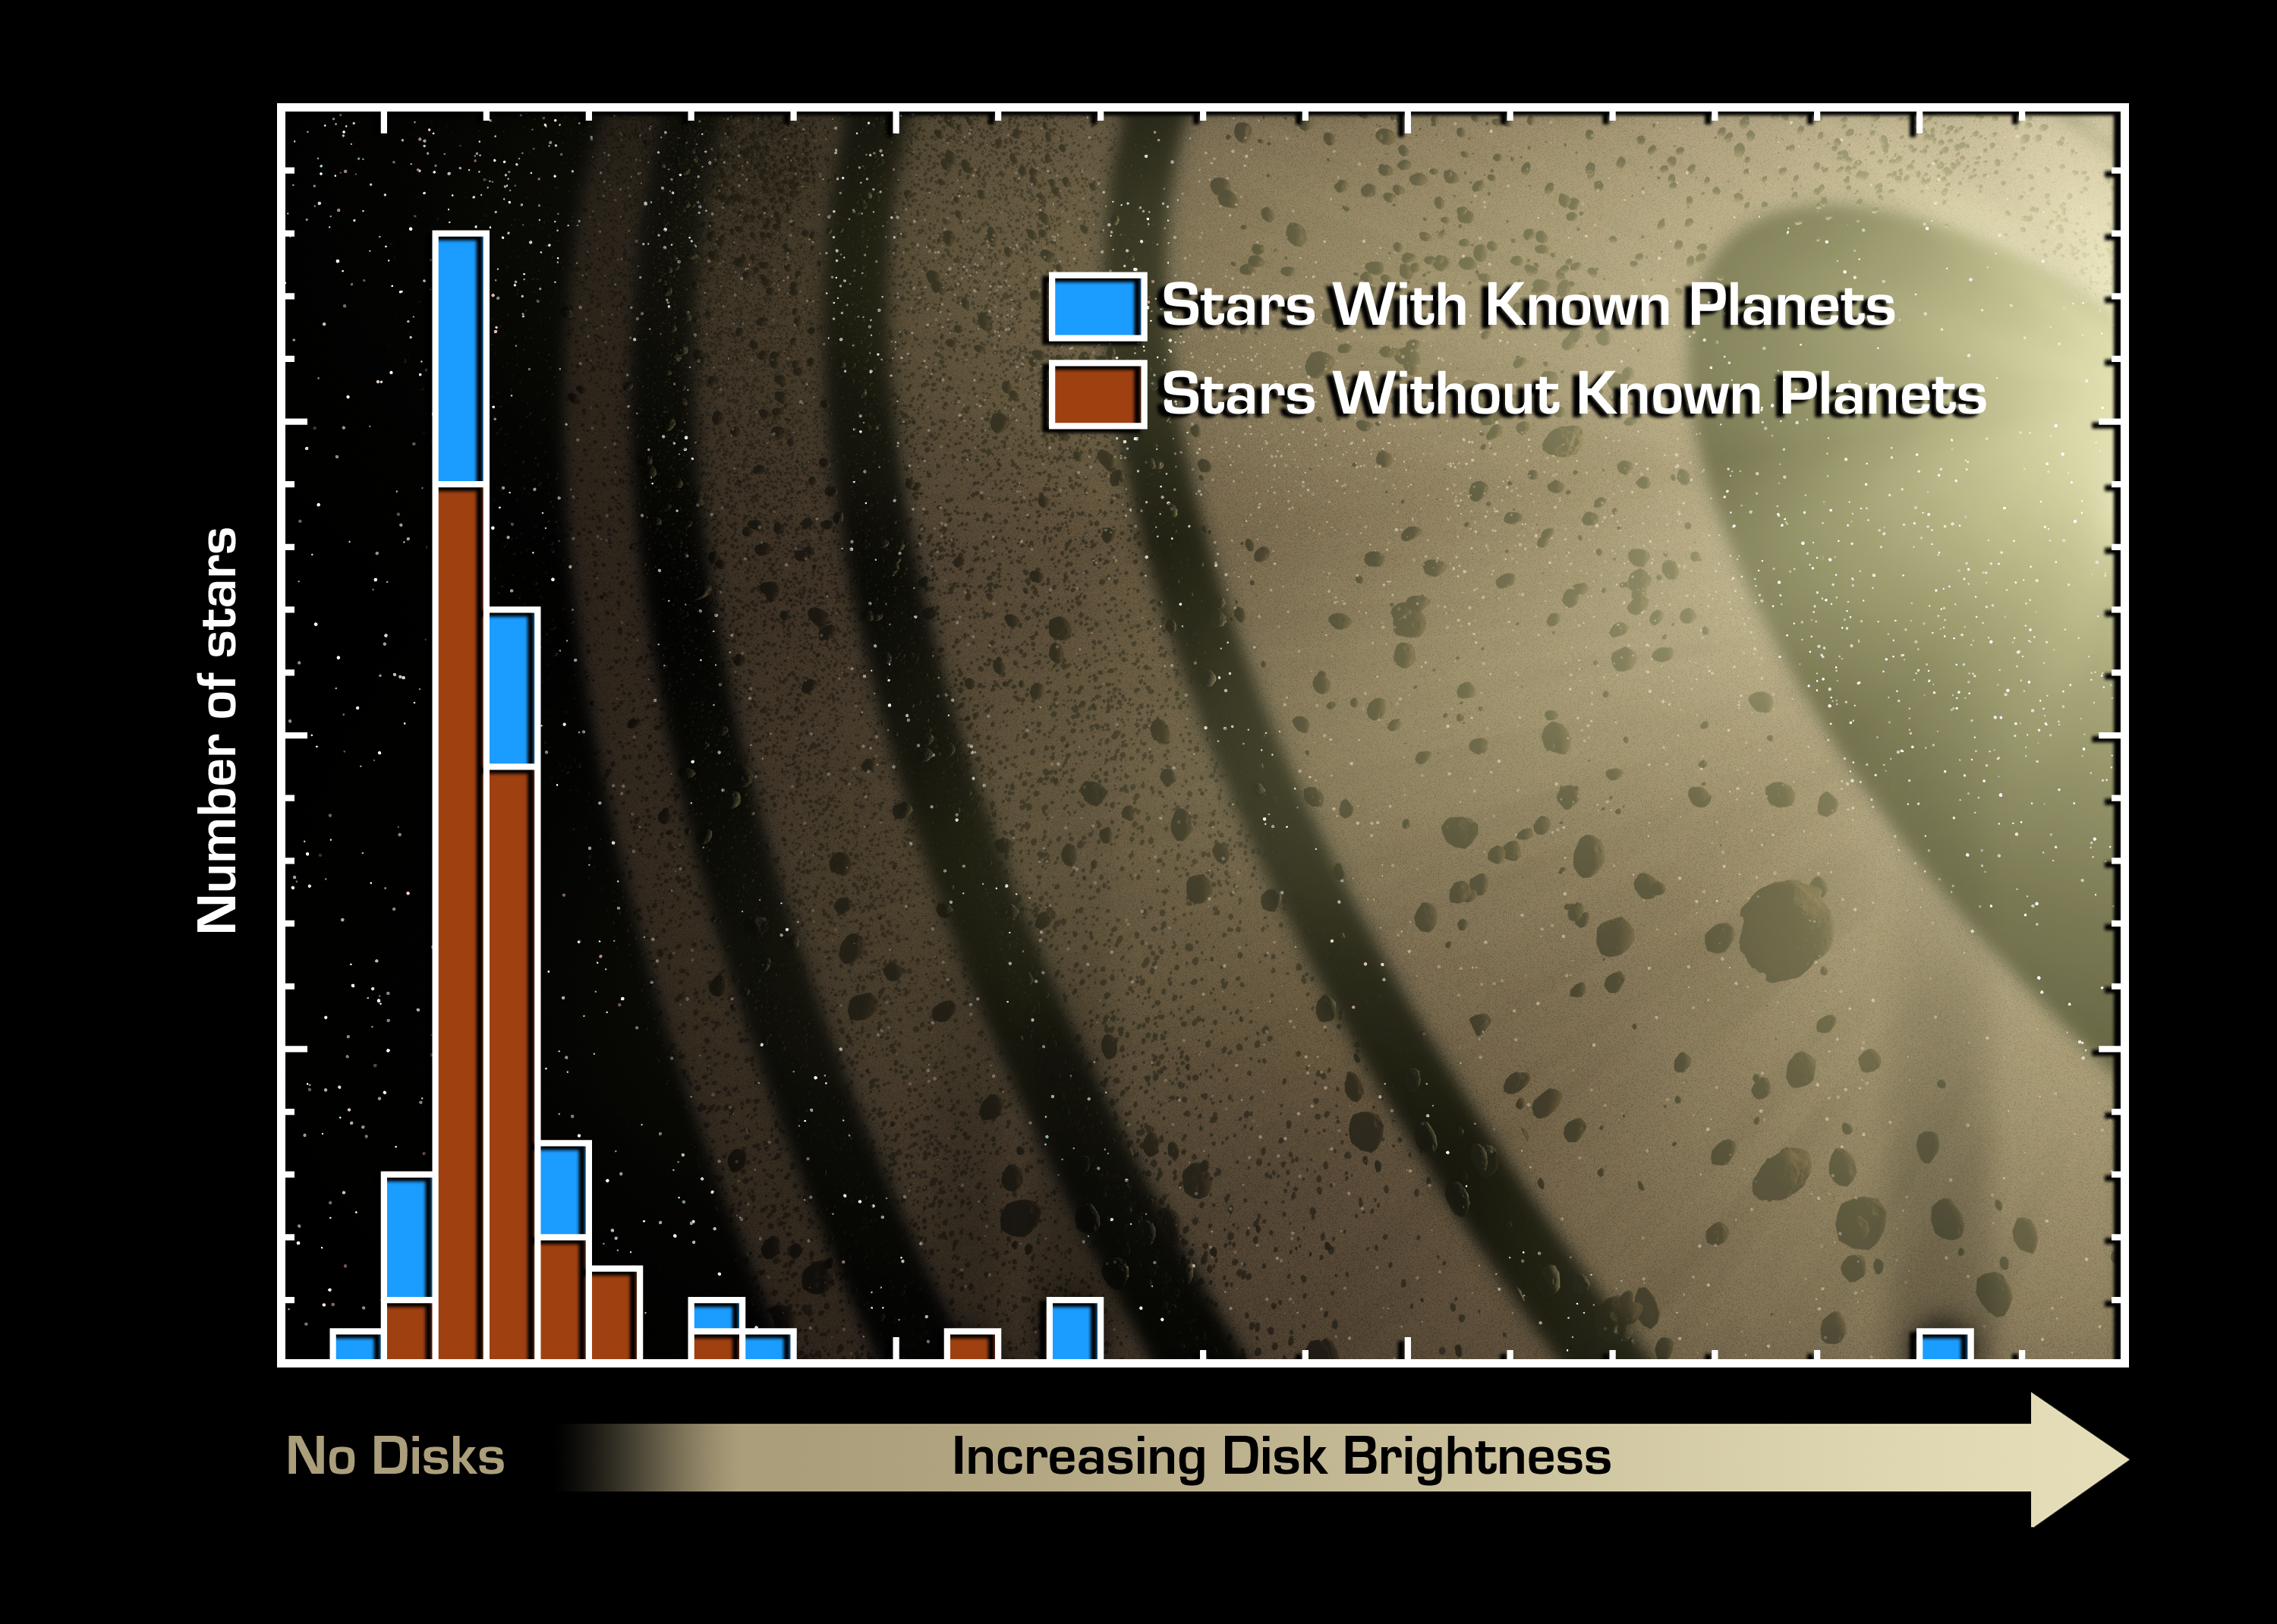

Planets Point to Dust

This graph of data from NASA's Spitzer Space Telescope indicates that stars with known planets (blue) are more likely to have "debris discs" than stars without known planets (red).

Debris discs are made up of dust and small rocky bodies, like comets. They are the leftover remnants of the planet-building process. Our solar system has a debris disc called the Kuiper Belt, which is filled primarily with comets. Until now, these discs had not been detected around any stars with known planets.

Spitzer sampled 84 stars, 26 with and 58 without known planets. Of the 26 planet-bearing stars, six had discs; of the 58 stars without planets, six had discs. The presence of these debris discs was inferred from the amount of excess infrared light measured at a wavelength of 70 microns, relative to that emitted by the parent star. While most of the observed stars have a ratio near unity, indicating that the 70-micron light is coming from the star itself, several stars show a high degree of excess emission. It is these stars that are surrounded by Kuiper Belt-like debris discs.

On the graph, stars with increasingly large discs are located farther to the right. The right side of the graph reveals that four out of the five stars with the highest 70-micron excess are known to have planets.

Credit: NASA/JPL-Caltech